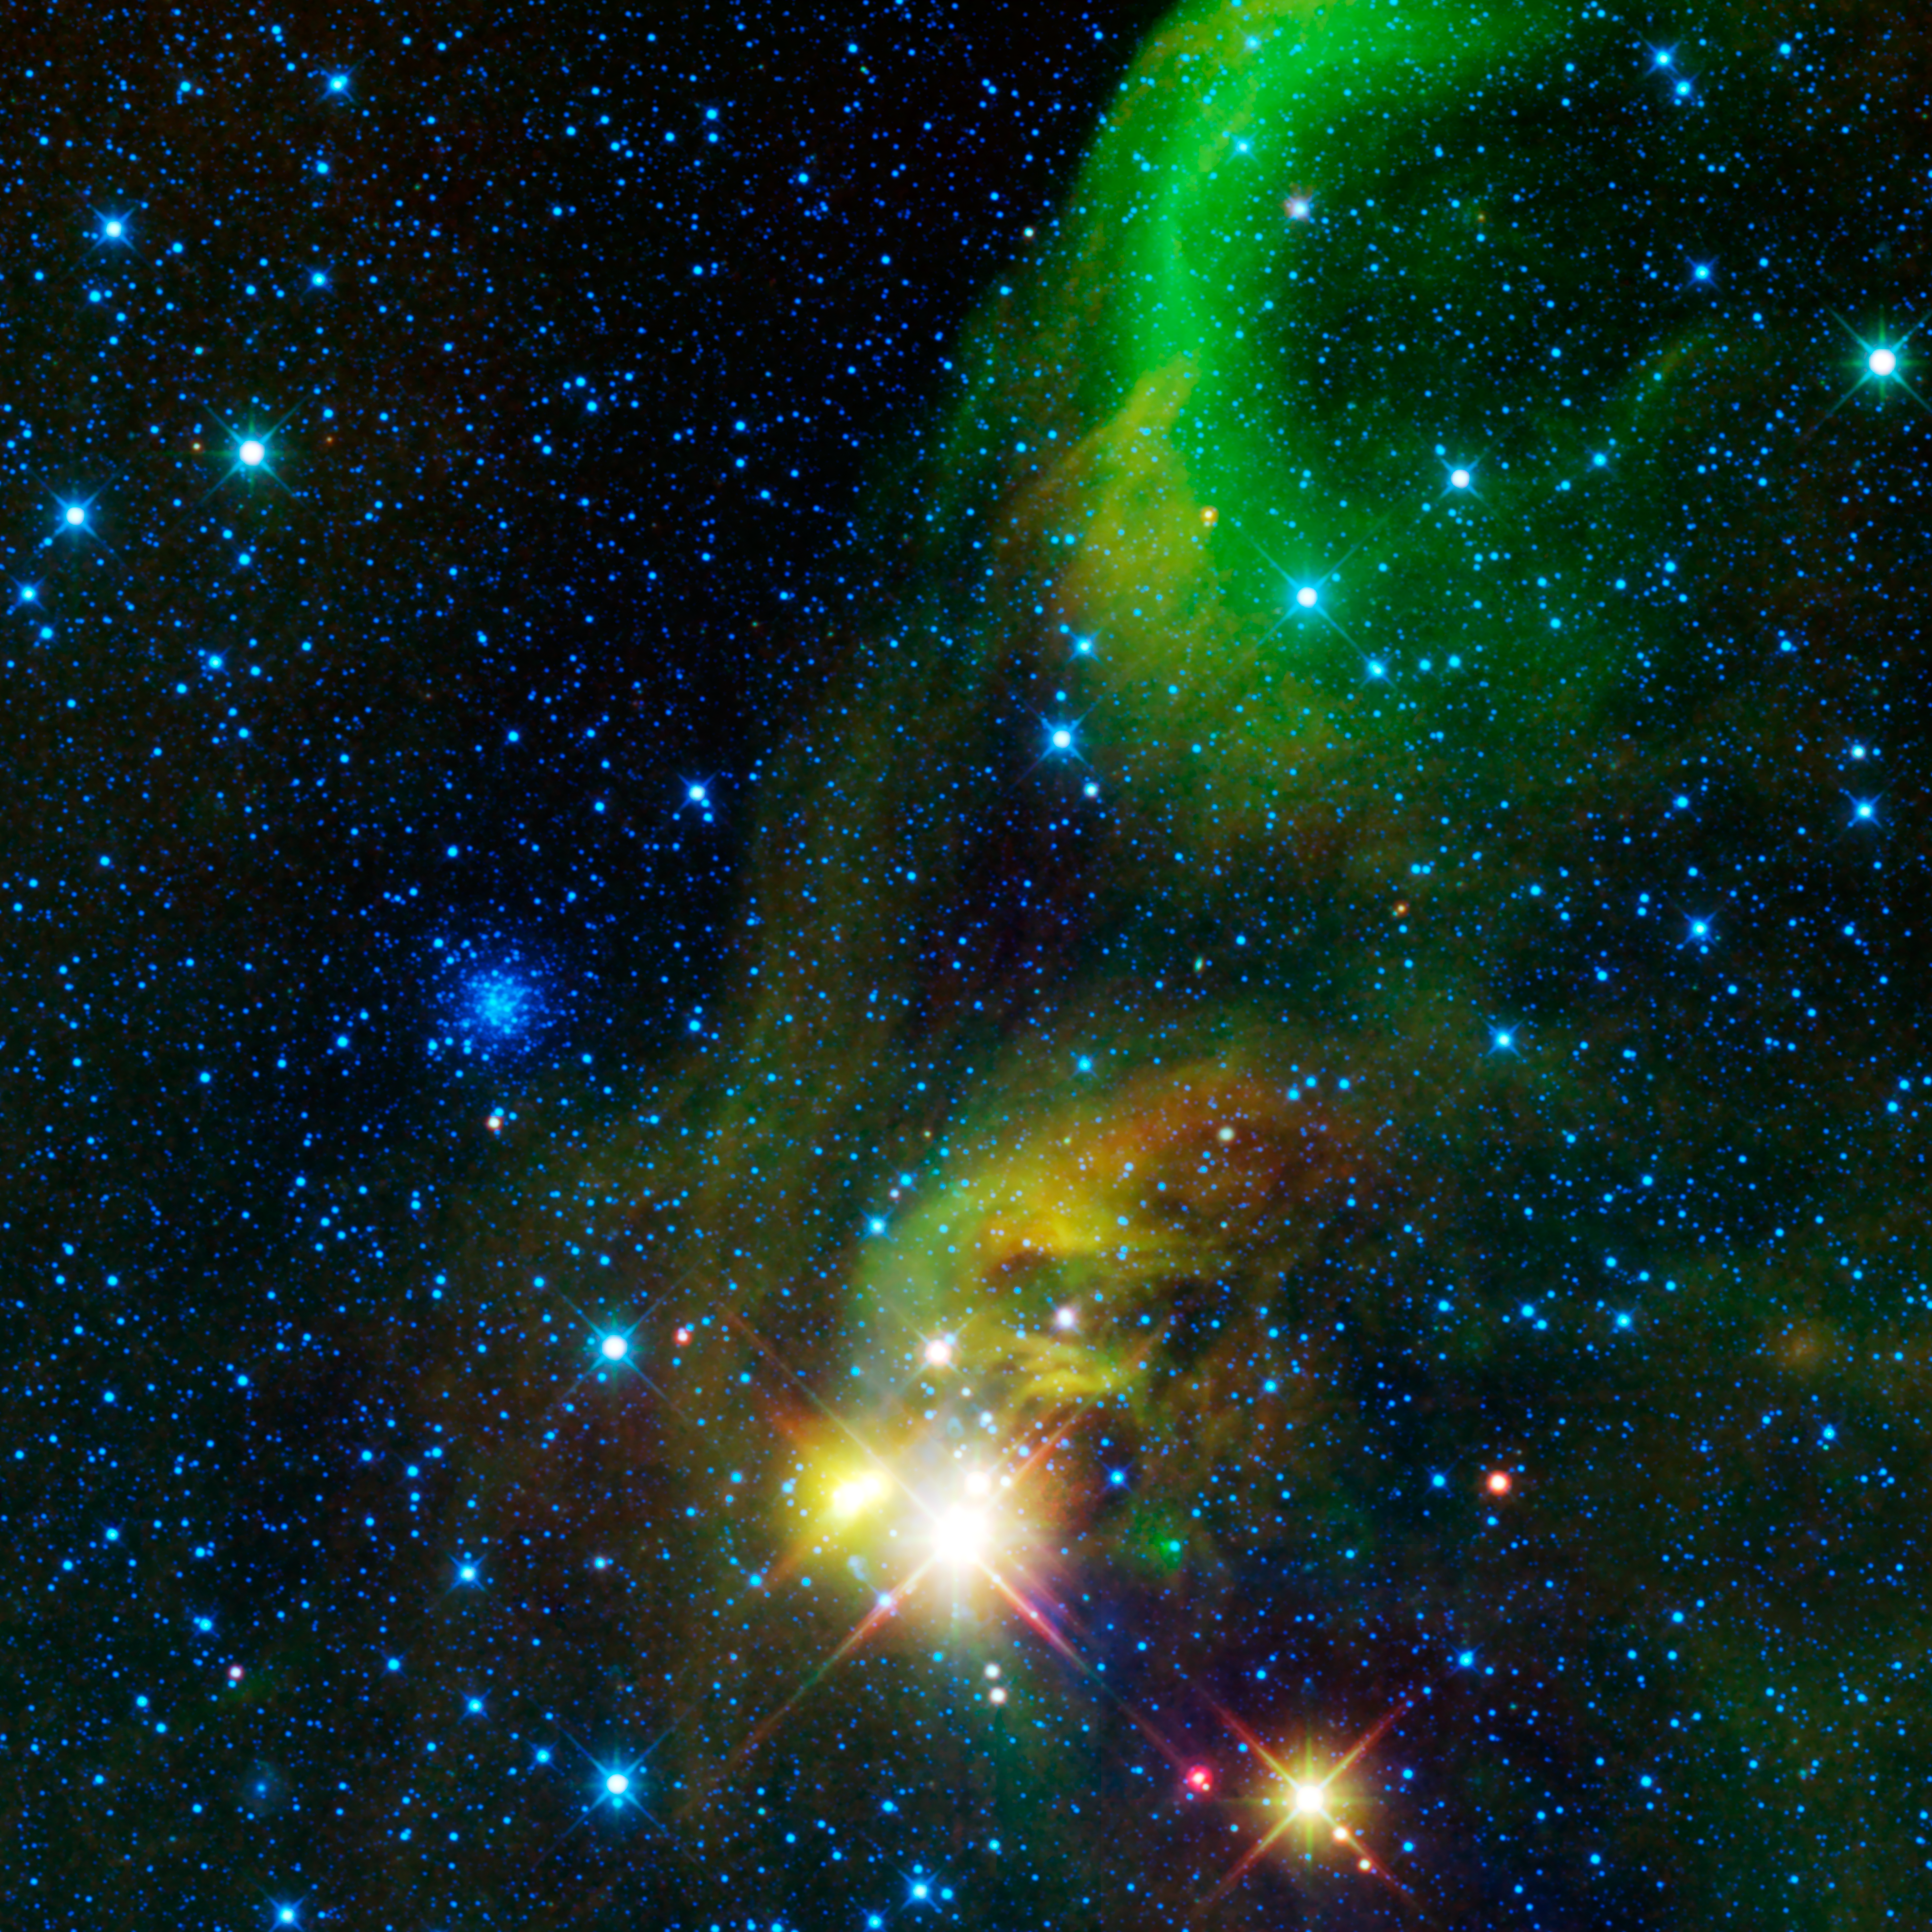

Star Clusters Young and Old, Near and Far

This colorful image from NASA’s WISE (Wide-field Infrared Survey Explorer) is a view of an area of the sky over 12 times the size of the full Moon on the border of the constellations Sagittarius and Corona Australis. Two types of star clusters are visible in the image.

The wispy nebula running top to bottom of this image is a nearby star forming region. In visible light the dust within the nebula obscures and reflects the light of the stars within and behind it, giving rise to several catalogued nebula (NGC 6726, NGC 6727, NGC 6729, IC 4812). But here in infrared light we see the light of the dust itself as it is warmed by the light of the newborn stars in the cluster (green and red). We also see through the dust to peer at the stars nestled within (blue/cyan). This star cluster has been called the Coronet Cluster. It is located some 420 light-years from Earth, and stretches about 10 light-years across. The Coronet Cluster is a relatively loose cluster of only a few dozen stars, many of which are only a few million years old.

Just to the left of center is a very different kind of star cluster. NGC 6723 is a globular star cluster located some 29,000 light-years away from Earth, and spans about 65 light-years in size. Globular star clusters contain hundreds of thousands to millions of stars and orbit around the Galaxy in a spherical halo surrounding it. These are some of the oldest stars in the Universe, over 10 billion years old.

All four infrared detectors aboard WISE were used to make this image. Color is representational: blue and cyan represent infrared light at wavelengths of 3.4 and 4.6 microns, which is dominated by light from stars. Green and red represent light at 12 and 22 microns, which is mostly light from warm dust.

NASA’s Jet Propulsion Laboratory, Pasadena, Calif., manages the Wide-field Infrared Survey Explorer for NASA’s Science Mission Directorate, Washington. The mission’s principal investigator, Edward Wright, is at UCLA. The mission was competitively selected under NASA’s Explorers Program managed by the Goddard Space Flight Center, Greenbelt, Md. The science instrument was built by the Space Dynamics Laboratory, Logan, Utah, and the spacecraft was built by Ball Aerospace & Technologies Corp., Boulder, Colo. Science operations and data processing take place at the Infrared Processing and Analysis Center at the California Institute of Technology in Pasadena. Caltech manages JPL for NASA.

Credit: NASA/JPL-Caltech/UCLA